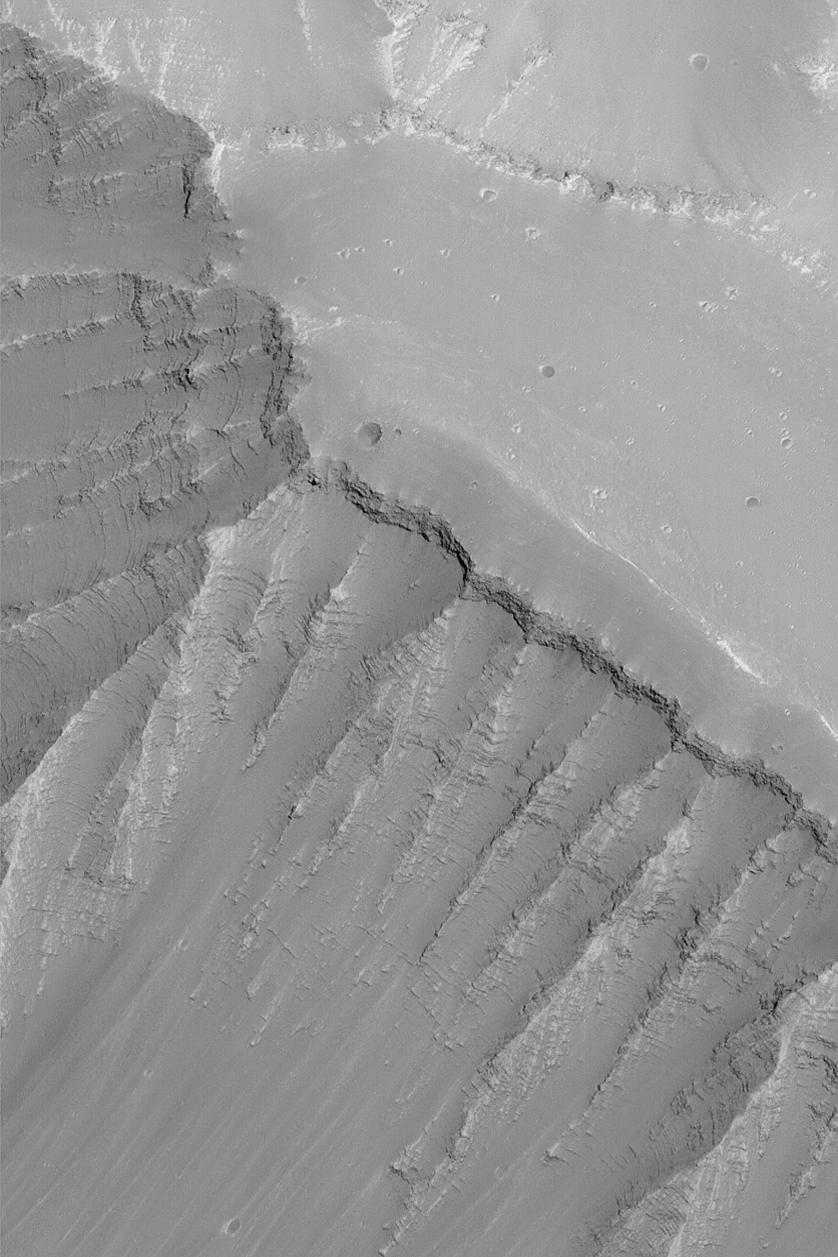

Ius Chasma Layers

MGS MOC Release No. MOC2-542, 12 November 2003

Outcrops of layered rock abound in the “grand canyon of Mars,” the Valles Marineris. This Mars Global Surveyor (MGS) Mars Orbiter Camera (MOC) image provides an example from the upper northeast wall of Ius Chasma. This picture is located near 7.7°S, 76.1°W. The picture is 3 km (1.9 mi) wide and illuminated by sunlight from the lower right.

Credit: NASA/JPL/Malin Space Science Systems